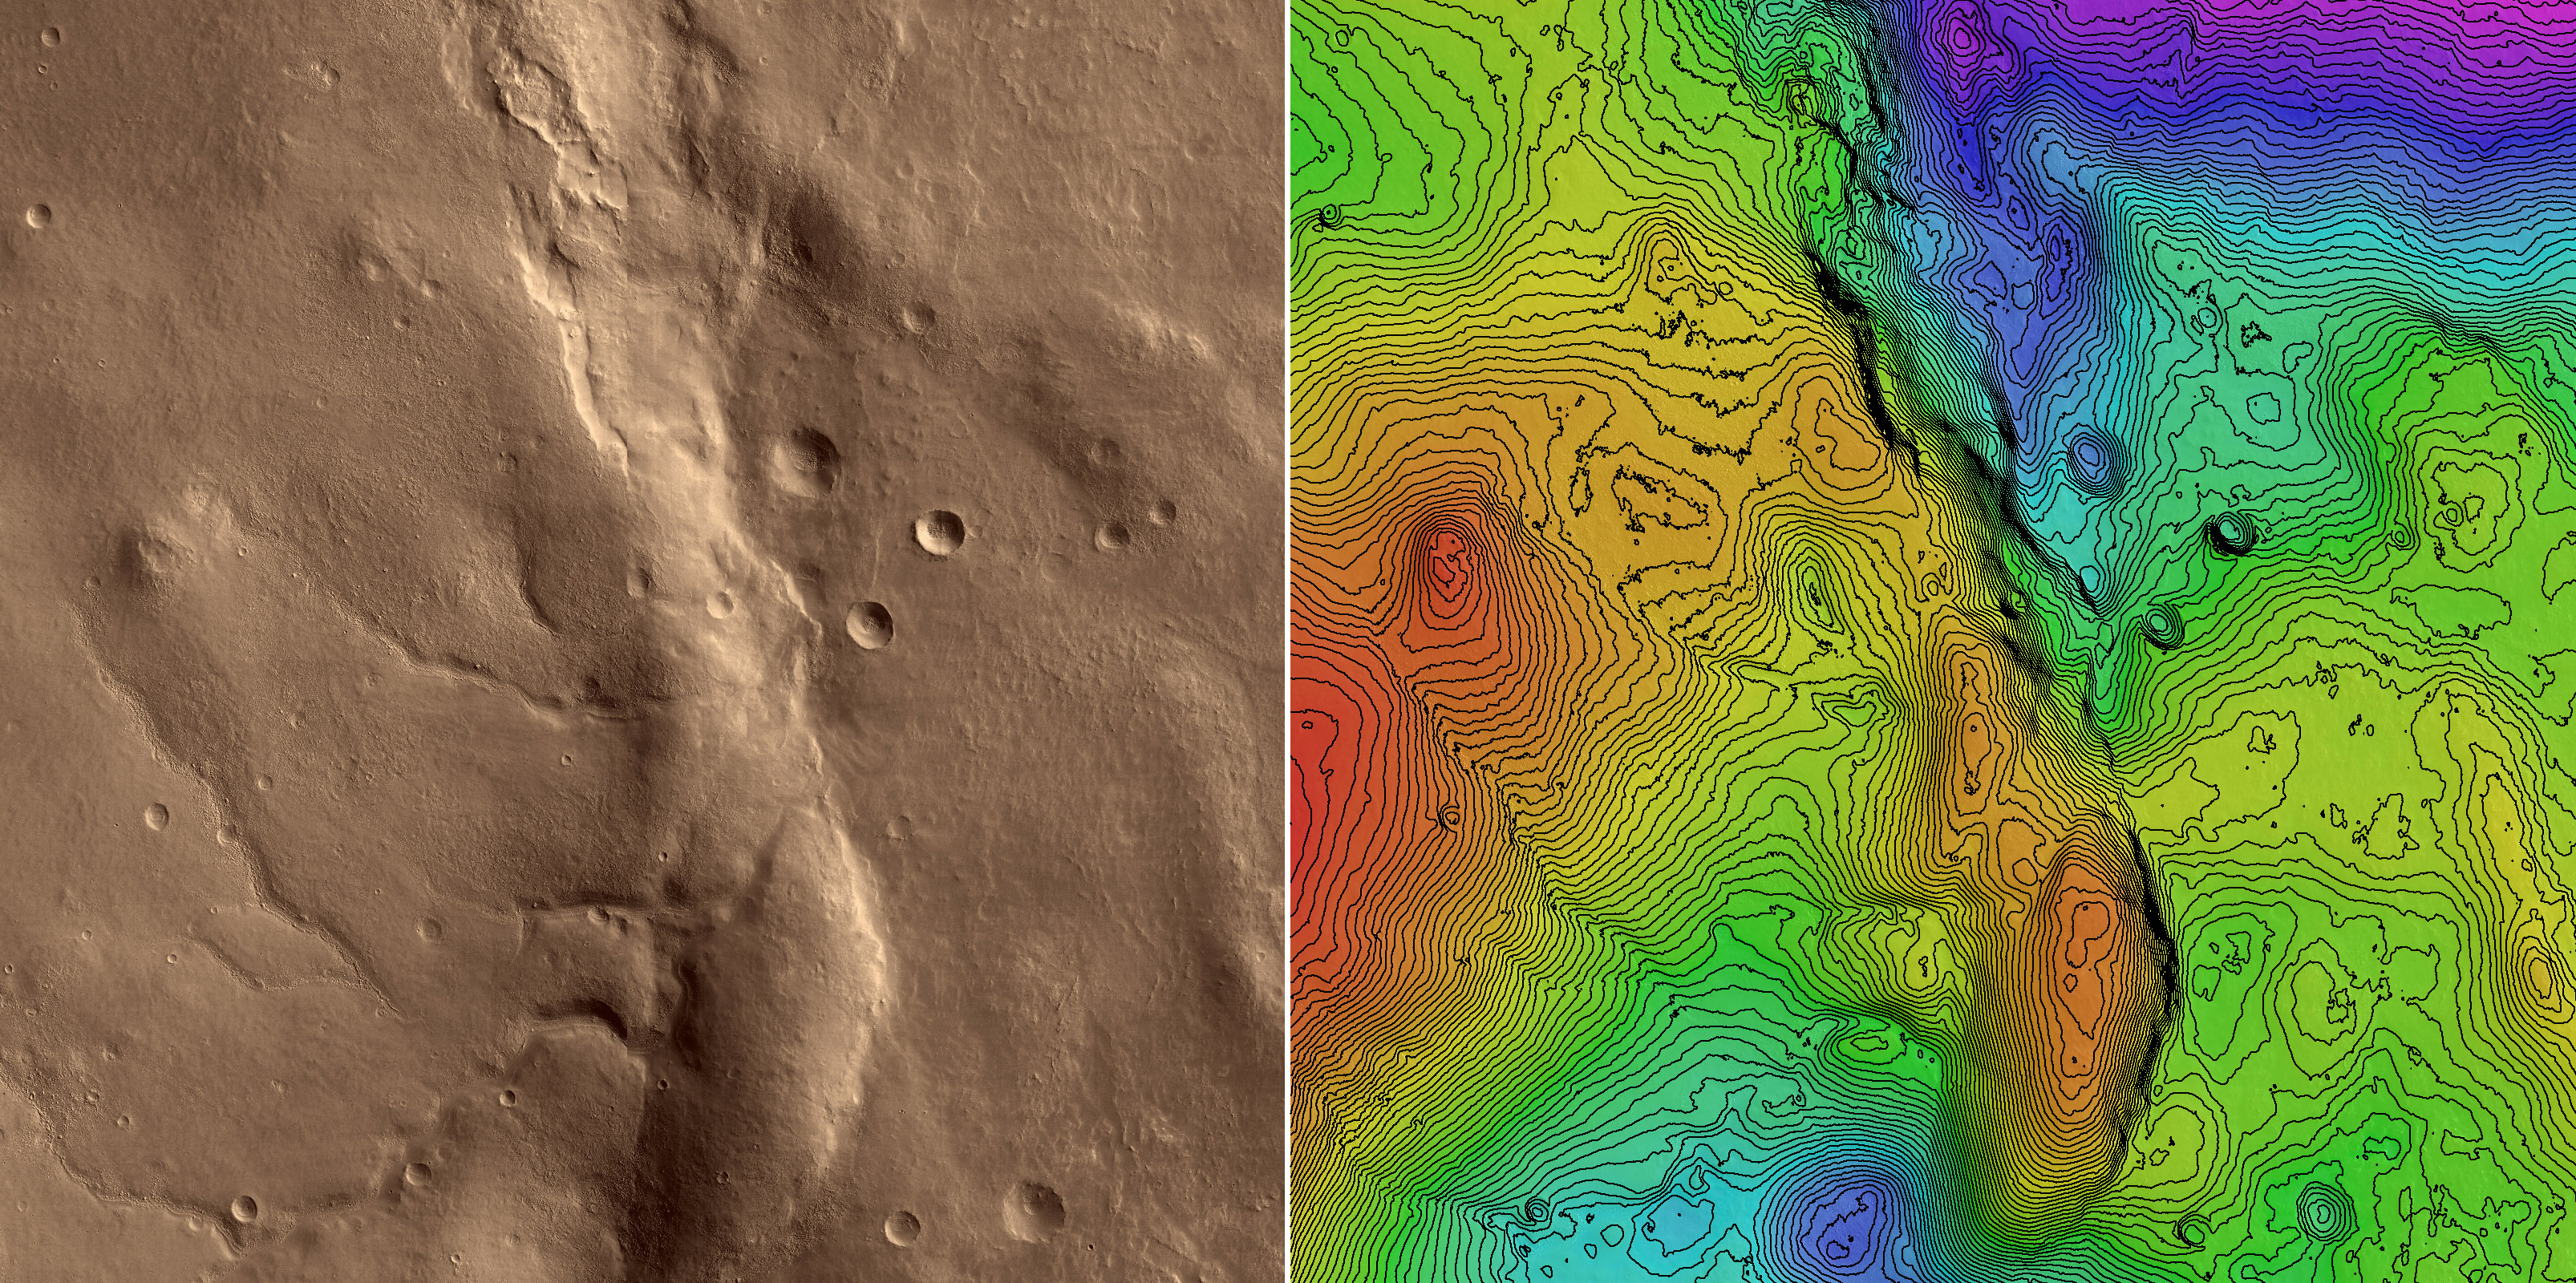

First HiRISE Image of Mars: Topographic Model from Photoclinometry

Annotated Topographic Map

This is a topographic map of part of the area covered by the first image of Mars obtained by the High Resolution Imaging Science Experiment (HiRISE) camera on NASA’s Mars Reconnaissance Orbiter spacecraft. The image was processed at the U.S. Geological Survey, Flagstaff, by a technique called photoclinometry (or, more descriptively, “shape-from-shading”). This method allows elevations to be reconstructed from a single image by noting how surfaces sloping toward the sun appear brighter than areas that slope away from it. This image is almost ideal for such interpretation because the low sun angle reveals even subtle slopes with dramatic contrast, and variations in the brightness of surface materials (which could be confused with slopes) are minimal. At left is the region of the image that was analyzed, tinted to approximate the visual appearance of the Martian surface. This region is a square 20.4 kilometers (12.7 miles) wide (8,192 pixels by 8,192 pixels at a scale of 2.49 meters or 8.17 feet per pixel). At right is a color-coded topographic contour map of the same area. The total range of elevations is 1.6 kilometers (1 mile), with low areas shown in purple and high areas in red. Contours mark each 20-meter (66-foot) change in elevation. Photoclinometry gives relative rather than absolute heights, but the overall height and shape of features in this map, such as the ridge Ogygis Rupes in the center, agree reasonably well with results from the Mars Orbiter Laser Altimeter on NASA’s Mars Odyssey spacecraft, an instrument with high absolute accuracy but relatively low spatial resolution. The real value of mapping by photoclinometry, however, is that it reveals the details of the smallest topographic features resolved by the image. In this example, the image was resampled by a factor of 2 before processing, so the topographic map has a scale of 5 meters (16 feet) per pixel and resolves features as small as 15 meters (49 feet). Computer-generated three-dimensional close-ups of the surface provide one way to visualize these small but important clues to Martian geologic history.

This illustration shows a subset of PIA08014, which was taken by the HiRISE camera on March 24, 2006. The image is oriented such that north is 7 degrees to the left of up. The range to the target was 2,493 kilometers (1,549 miles). At this distance the image scale is 2.49 meters (8.17 feet) per pixel, so objects as small as 7.5 meters (24.6 feet) are resolved. The image was taken at a local Mars time of 07:33 and the scene is illuminated from the upper right with a solar incidence angle of 78.1 degrees, thus the sun was about 11.9 degrees above the horizon. At an Ls of 29 degrees (with Ls an indicator of Mars’ position in its orbit around the sun), the season on Mars is southern autumn.

Images from the High Resolution Imaging Science Experiment and additional information about the Mars Reconnaissance Orbiter are available online at: http://www.nasa.gov/mro or http://HiRISE.lpl.arizona.edu. For information about NASA and agency programs on the Web, visit: http://www.nasa.gov.

JPL, a division of the California Institute of Technology in Pasadena, manages the Mars Reconnaissance Orbiter for NASA’s Science Mission Directorate, Washington. Lockheed Martin Space Systems is the prime contractor for the project and built the spacecraft. The HiRISE camera was built by Ball Aerospace and Technology Corporation and is operated by the University of Arizona.

Credit: NASA/JPL/University of Arizona